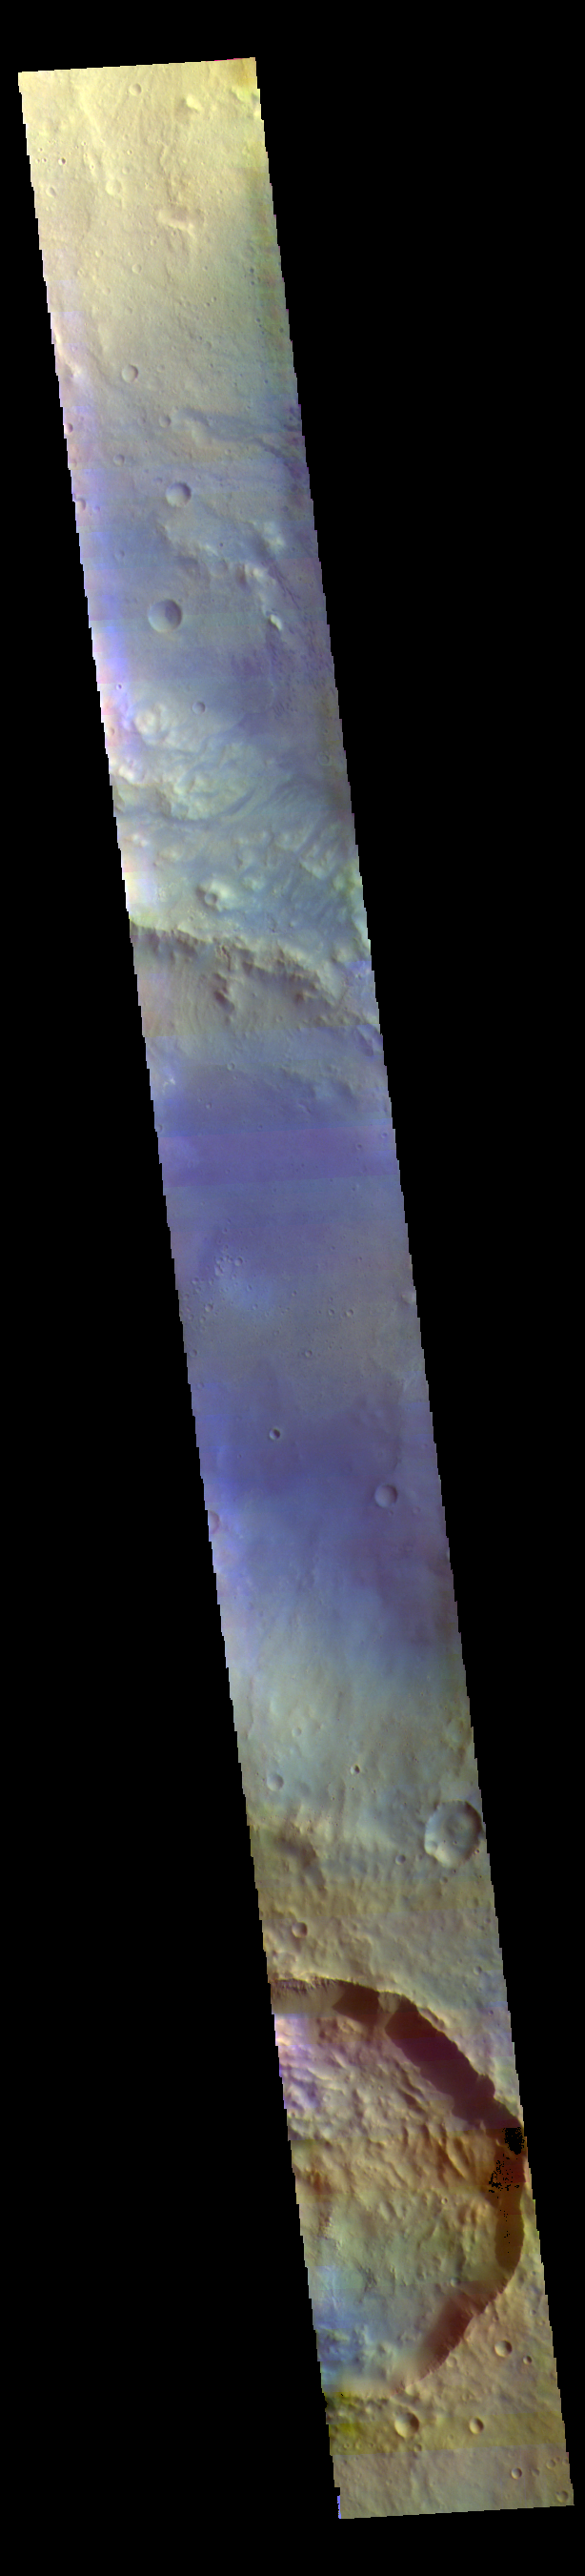

Trouvelot Crater – False Color

The THEMIS VIS camera contains 5 filters. The data from different filters can be combined in multiple ways to create a false color image. These false color images may reveal subtle variations of the surface not easily identified in a single band image. Today’s false color image shows Trouvelot Crater and other nearby craters. Dark blue tones in this version of color combination is often dark basaltic sands.

Credit: NASA/JPL-Caltech/ASU